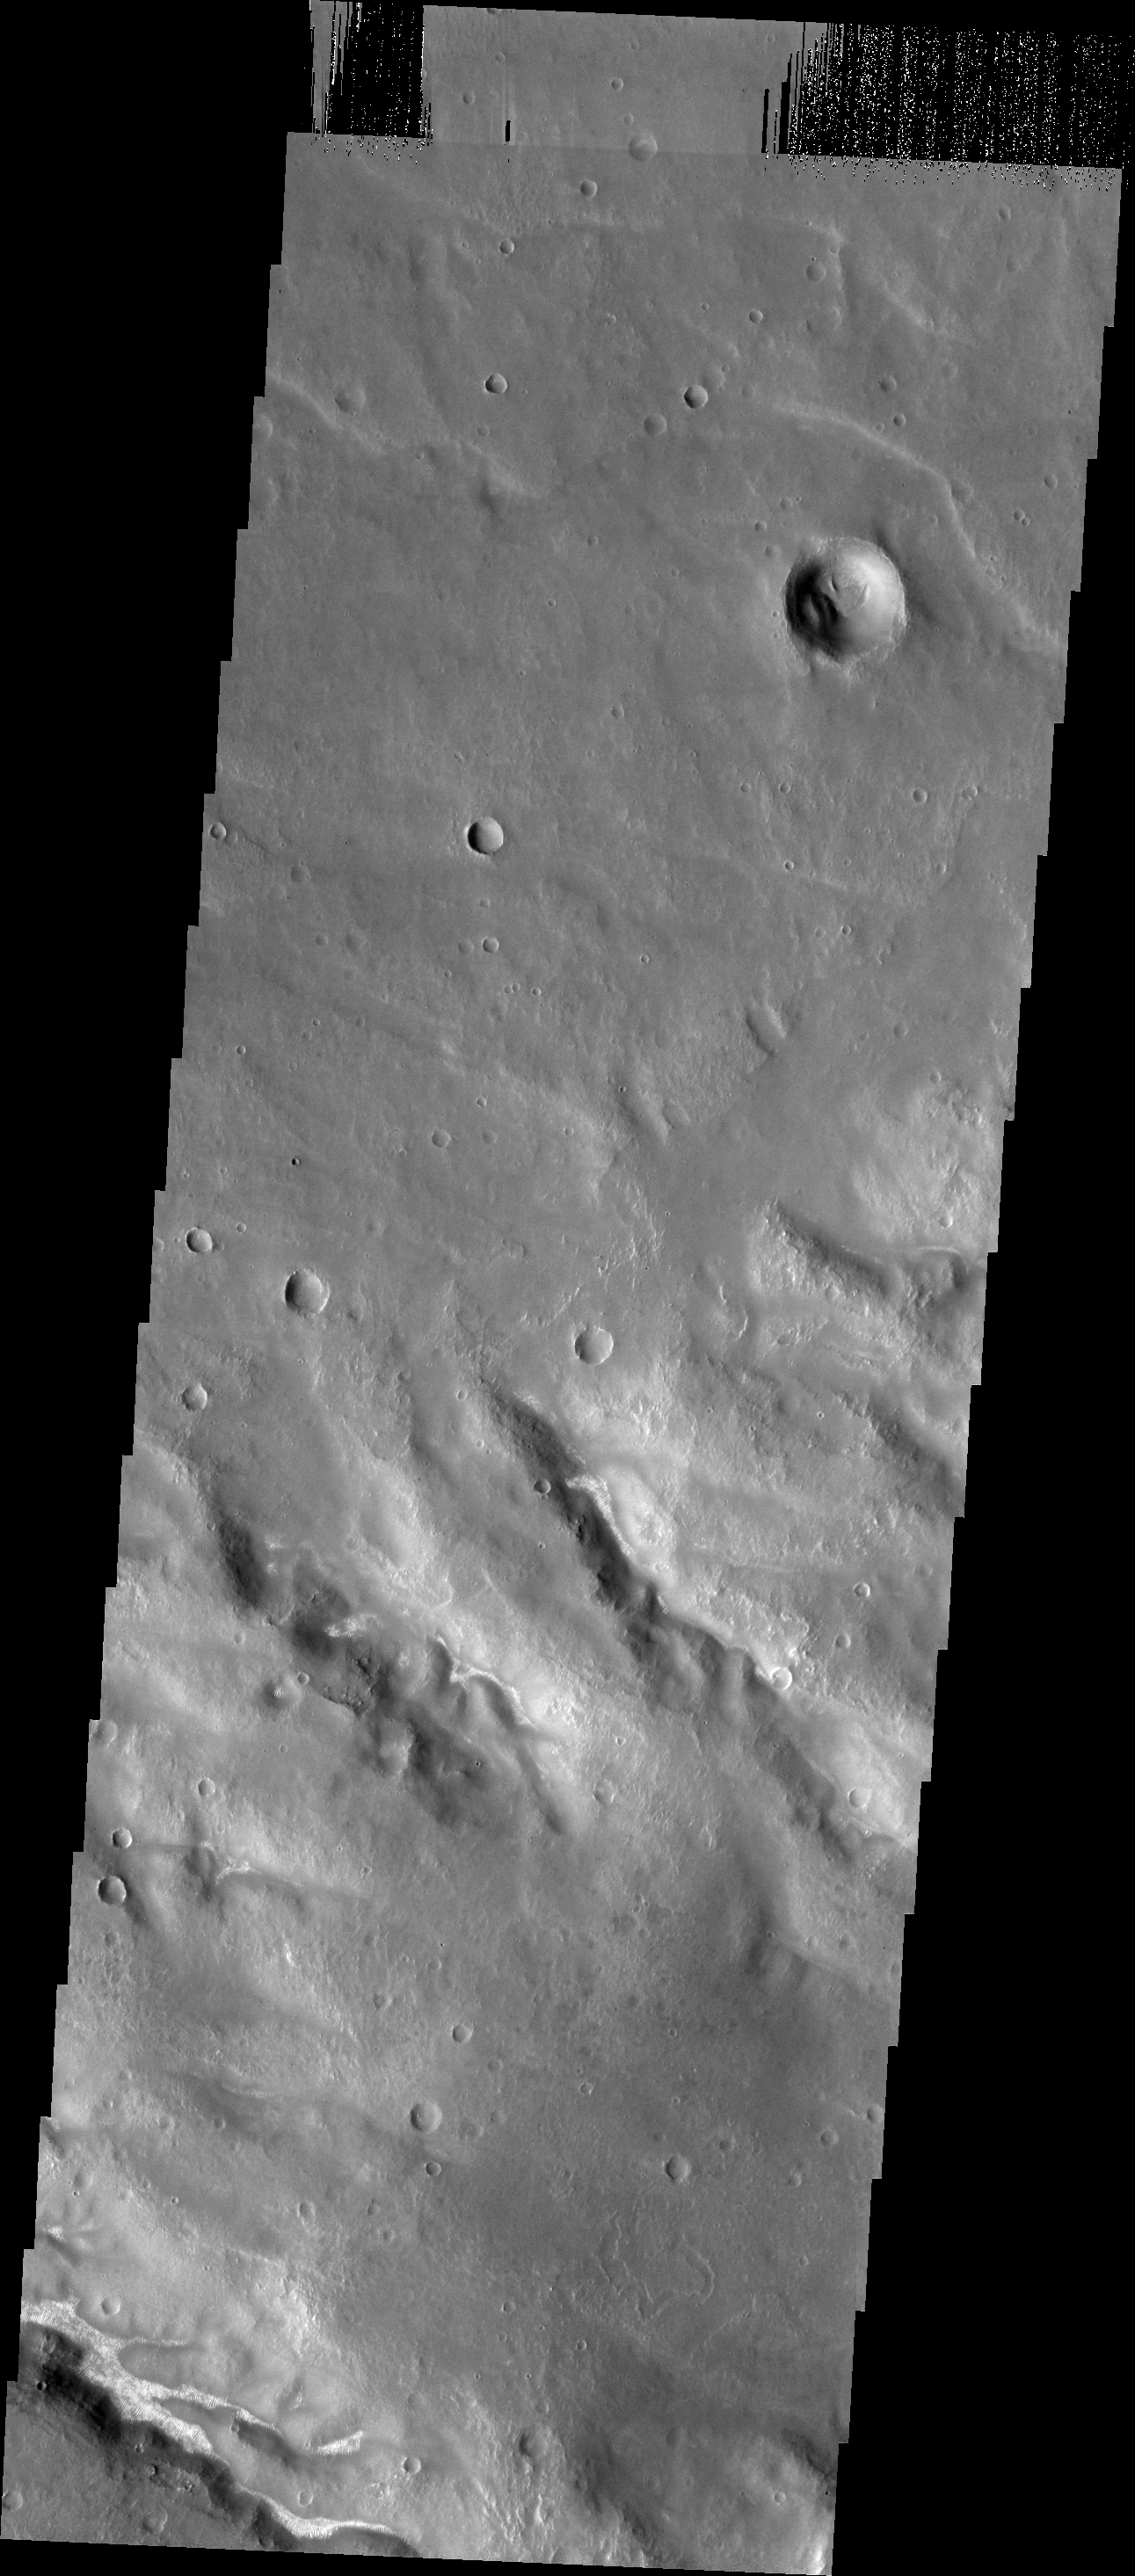

Bright Dunes

Small, bright dunes are numerous in the channels of southern Thaumasia Planum.

Image information: VIS instrument. Latitude -29.0N, Longitude 290.6E. 17 meter/pixel resolution.

Please see the THEMIS Data Citation Note for details on crediting THEMIS images.

Note: this THEMIS visual image has not been radiometrically nor geometrically calibrated for this preliminary release. An empirical correction has been performed to remove instrumental effects. A linear shift has been applied in the cross-track and down-track direction to approximate spacecraft and planetary motion. Fully calibrated and geometrically projected images will be released through the Planetary Data System in accordance with Project policies at a later time.

NASA’s Jet Propulsion Laboratory manages the 2001 Mars Odyssey mission for NASA’s Office of Space Science, Washington, D.C. The Thermal Emission Imaging System (THEMIS) was developed by Arizona State University, Tempe, in collaboration with Raytheon Santa Barbara Remote Sensing. The THEMIS investigation is led by Dr. Philip Christensen at Arizona State University. Lockheed Martin Astronautics, Denver, is the prime contractor for the Odyssey project, and developed and built the orbiter. Mission operations are conducted jointly from Lockheed Martin and from JPL, a division of the California Institute of Technology in Pasadena.

Credit: NASA/JPL/ASU